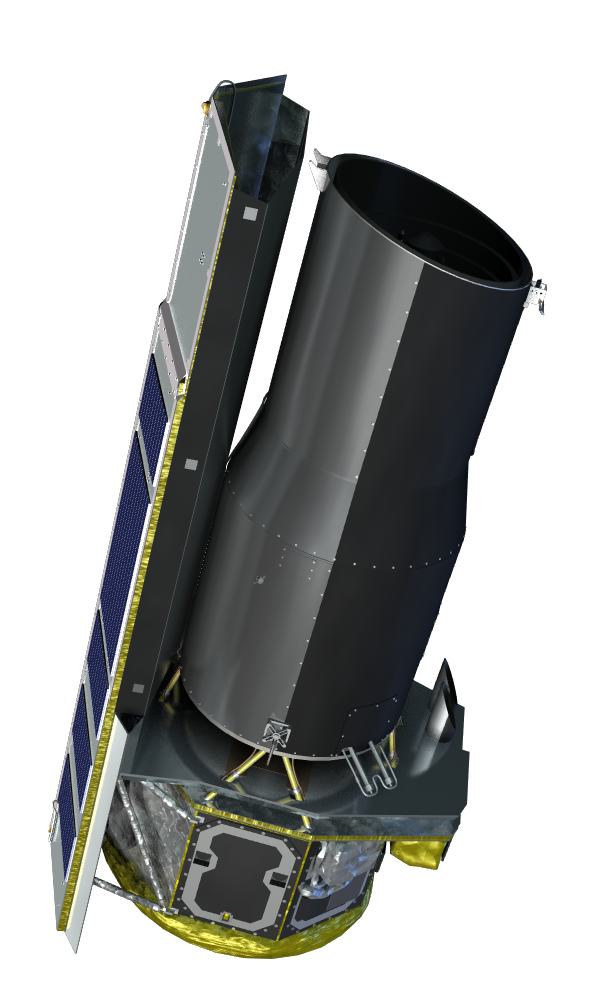

Artist Concept

Artist concept of the Spitzer Space Telescope

Credit: NASA/JPL-Caltech/R. Hurt (SSC)